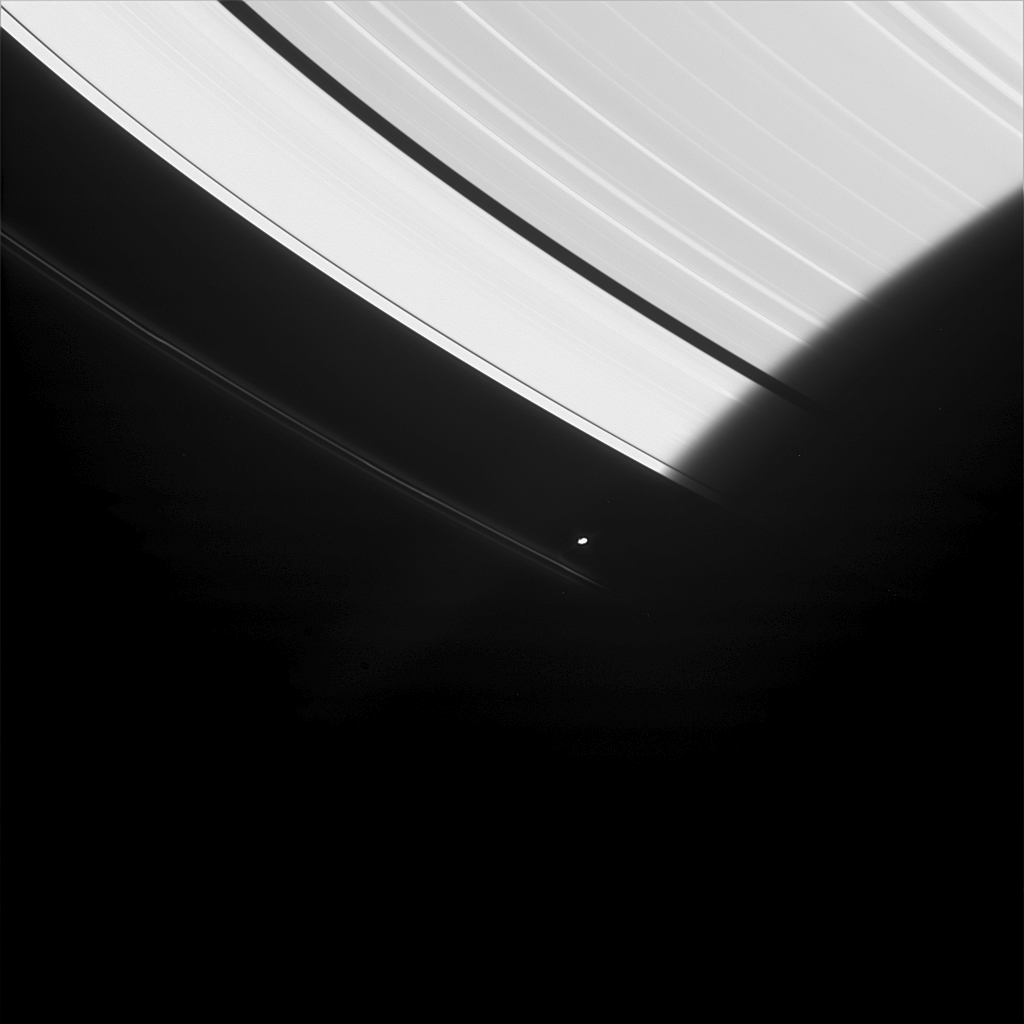

Solar Eclipses…Daily

Saturn’s moon Prometheus is seen here emerging from the darkness of Saturn’s shadow. Prometheus is 102 kilometers (63 miles) across.

This shepherd moon, like most of Saturn’s moons, always keeps the same face pointing toward the planet. An observer on the moon’s Saturn-facing side would never see the Sun directly overhead at noon, for the planet would always be in the way (creating an eclipse). Instead, the Sun would rise in the east, but as noon approached the eclipse would begin, bringing darkness a second time. Night comes twice on Prometheus.

This image was taken in visible light with the Cassini spacecraft narrow-angle camera on June 3, 2005, at a distance of approximately 2.1 million kilometers (1.3 million miles) from Saturn. The image scale is 13 kilometers (8 miles) per pixel.

The Cassini-Huygens mission is a cooperative project of NASA, the European Space Agency and the Italian Space Agency. The Jet Propulsion Laboratory, a division of the California Institute of Technology in Pasadena, manages the mission for NASA’s Science Mission Directorate, Washington, D.C. The Cassini orbiter and its two onboard cameras were designed, developed and assembled at JPL. The imaging team is based at the Space Science Institute, Boulder, Colo.

Credit: NASA/JPL/Space Science Institute